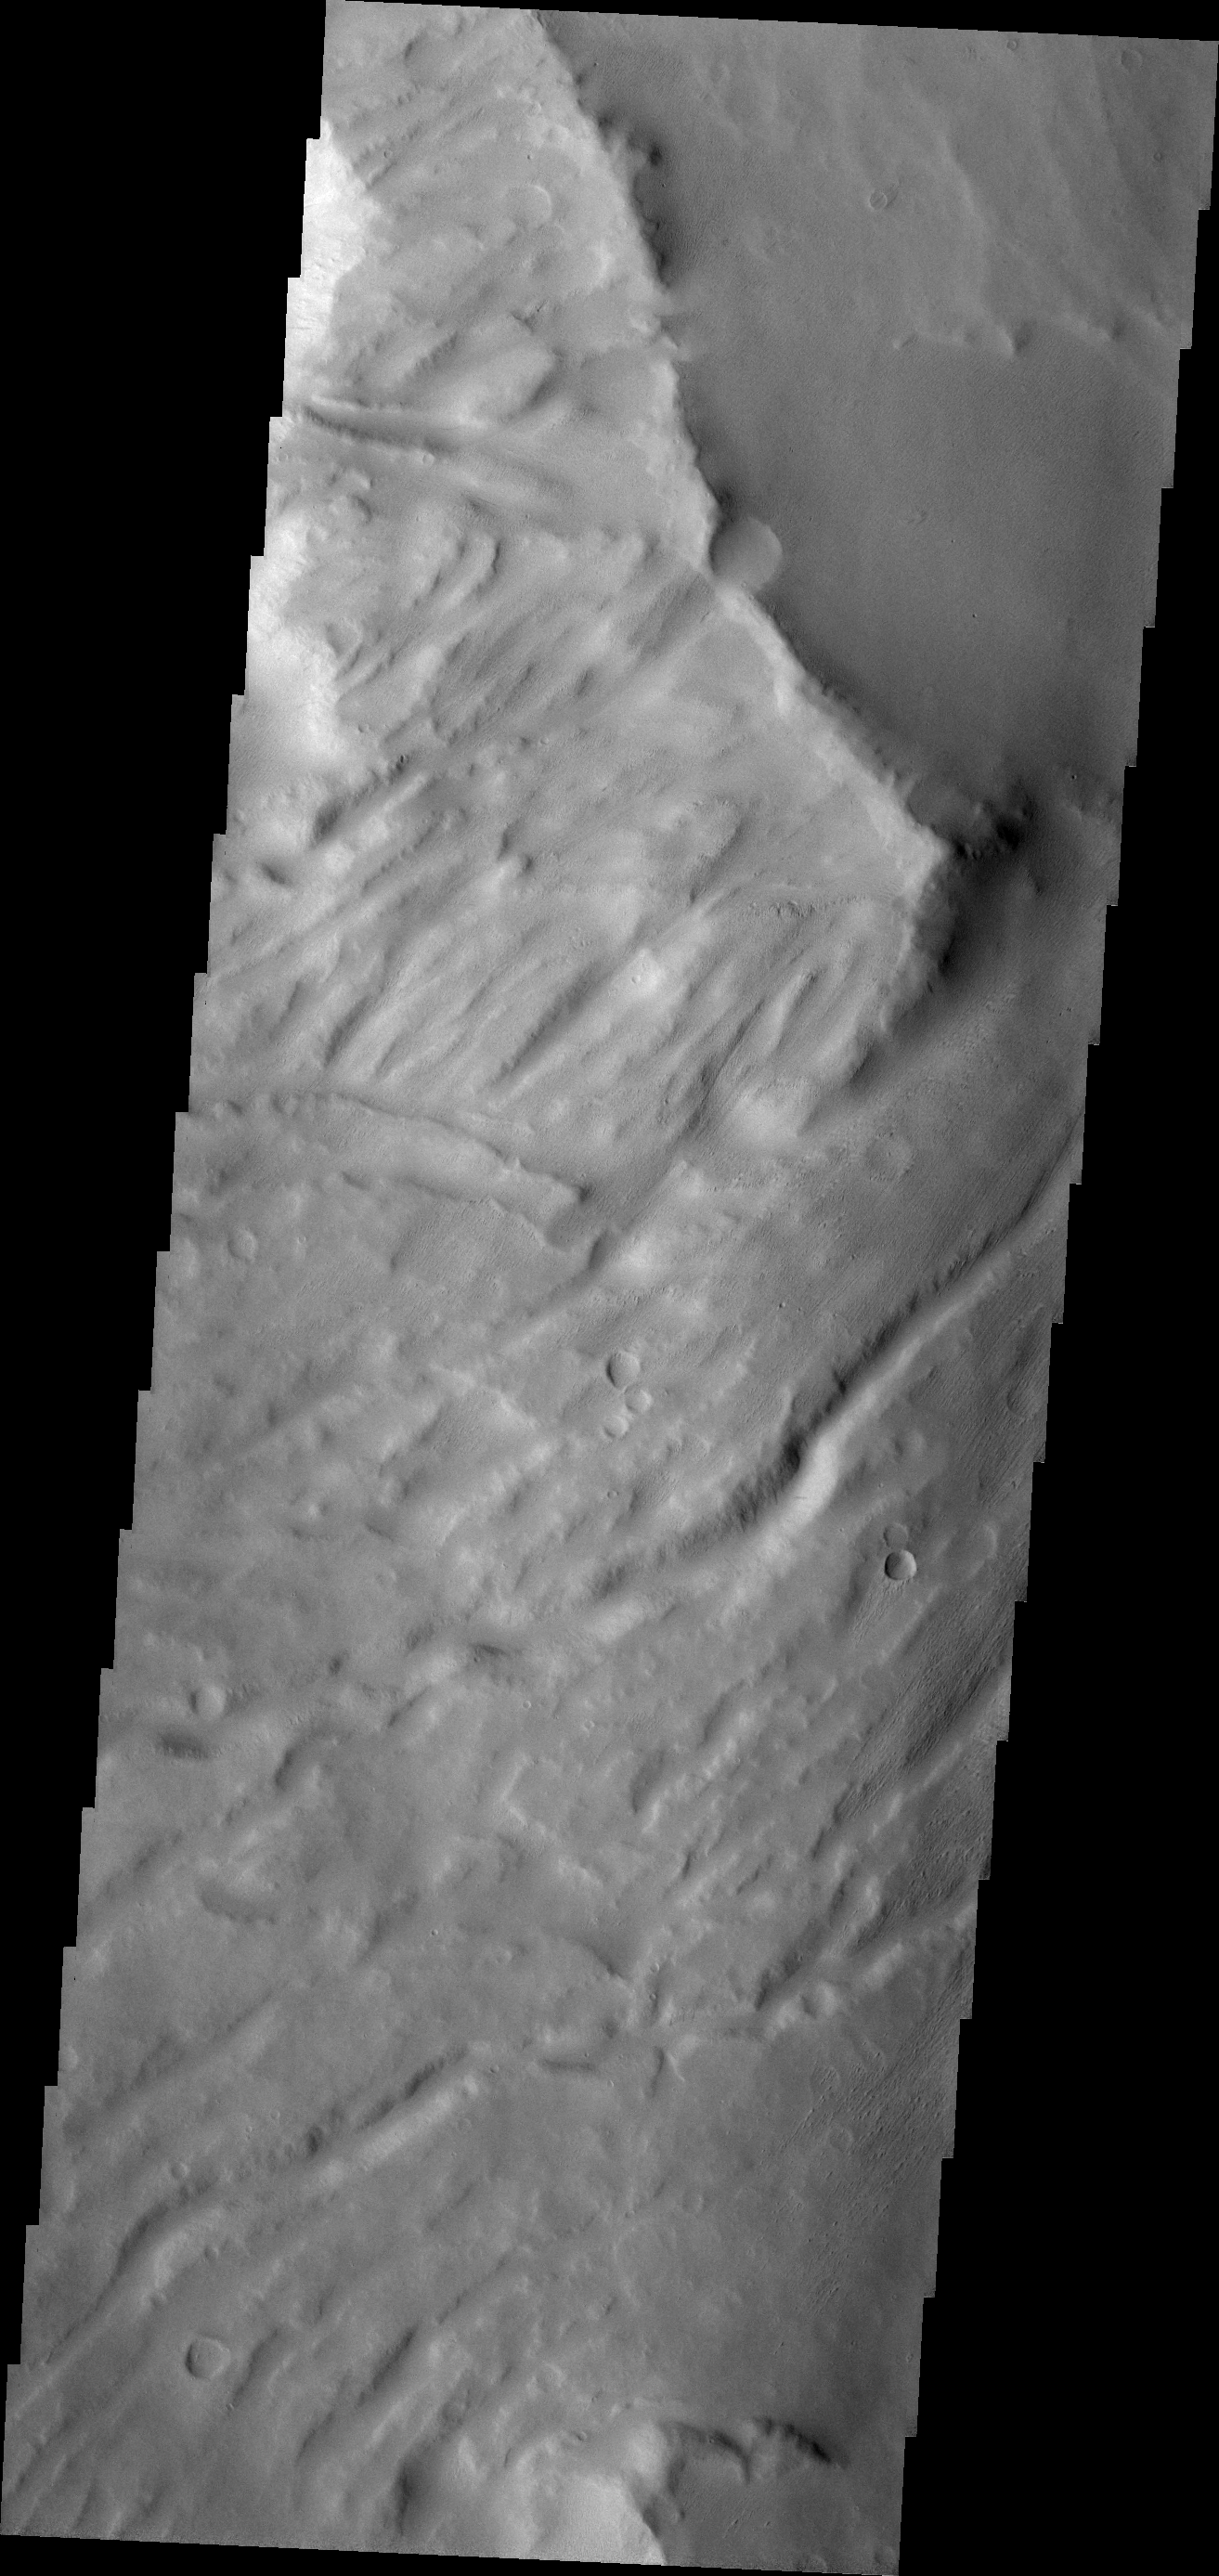

Another Apollinaris

The major Martian dust storm of 2007 filled the sky with dust and produced conditions that prevented the THEMIS VIS camera from being able to image the surface. With no new images being acquired, we’ve dug into the archive to highlight some interesting areas on Mars. The this week’s region is Apollinaris Patera. Apollinaris Patera is an old volcano that has undergone extensive erosion. This volcano is located north of Gusev Crater, the home of the rover called Spirit. Today’s image shows the southwestern flank of the volcano.

Image information: VIS instrument. Latitude -9.2N, Longitude 173.5E. 18 meter/pixel resolution.

Please see the THEMIS Data Citation Note for details on crediting THEMIS images.

Note: this THEMIS visual image has not been radiometrically nor geometrically calibrated for this preliminary release. An empirical correction has been performed to remove instrumental effects. A linear shift has been applied in the cross-track and down-track direction to approximate spacecraft and planetary motion. Fully calibrated and geometrically projected images will be released through the Planetary Data System in accordance with Project policies at a later time.

NASA’s Jet Propulsion Laboratory manages the 2001 Mars Odyssey mission for NASA’s Office of Space Science, Washington, D.C. The Thermal Emission Imaging System (THEMIS) was developed by Arizona State University, Tempe, in collaboration with Raytheon Santa Barbara Remote Sensing. The THEMIS investigation is led by Dr. Philip Christensen at Arizona State University. Lockheed Martin Astronautics, Denver, is the prime contractor for the Odyssey project, and developed and built the orbiter. Mission operations are conducted jointly from Lockheed Martin and from JPL, a division of the California Institute of Technology in Pasadena.

Credit: NASA/JPL/ASU